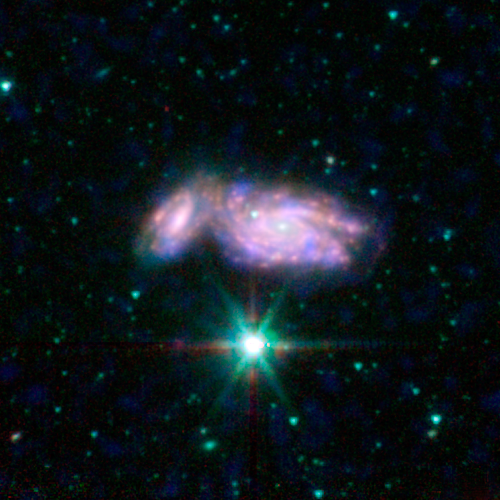

Galactic Train Wreck

This image shows an example of colliding galaxies from a new photo atlas of galactic "train wrecks." The new image combine observations from NASA's Spitzer Space Telescope, which observes infrared light, and NASA's Galaxy Evolution Explorer (GALEX) spacecraft, which observes ultraviolet light. By analyzing information from different parts of the light spectrum, scientists can learn much more than from a single wavelength alone, because different components of a galaxy are highlighted.

This image shows NGC 935 and IC 1801. In this representative-color image, far-ultraviolet light from GALEX is blue, 3.6-micron light from Spitzer is cyan, 4.5-micron light from Spitzer is green, and red shows light at 5.8 and 8 microns from Spitzer.

Credit: NASA/JPL-Caltech/L. Lanz (Harvard-Smithsonian CfA)